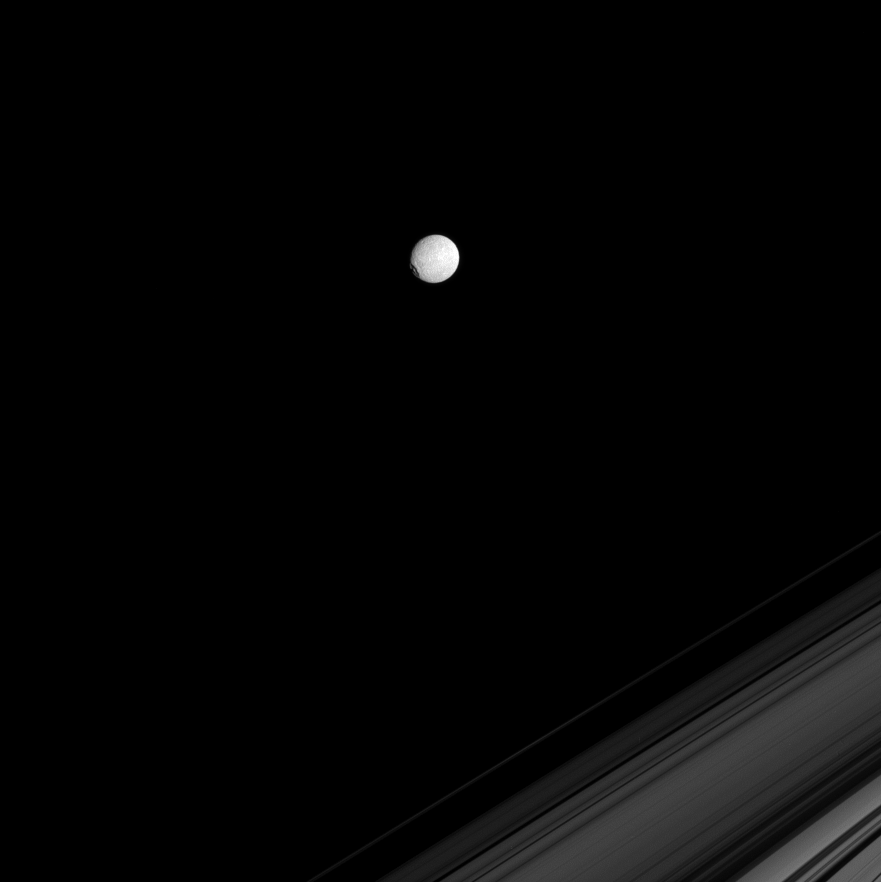

Mimas in Profile

The Cassini spacecraft spies the icy moon Mimas on the far side of Saturn’s rings. The large crater Herschel gives the moon a flattened profile on its leading hemisphere, at left.

This view looks toward the Saturn-facing side of Mimas (396 kilometers, or 246 miles across). North is up and rotated 30 degrees to the left.

This view looks toward the unilluminated side of the rings from about 2 degrees above the ringplane. The image was taken in visible green light with the Cassini spacecraft narrow-angle camera on Aug. 22, 2008. The view was acquired at a distance of approximately 1.3 million kilometers (831,000 miles) from Mimas and at a Sun-Mimas-spacecraft, or phase, angle of 16 degrees. Image scale is 8 kilometers (5 miles) per pixel.

The Cassini-Huygens mission is a cooperative project of NASA, the European Space Agency and the Italian Space Agency. The Jet Propulsion Laboratory, a division of the California Institute of Technology in Pasadena, manages the mission for NASA’s Science Mission Directorate, Washington, D.C. The Cassini orbiter and its two onboard cameras were designed, developed and assembled at JPL. The imaging operations center is based at the Space Science Institute in Boulder, Colo.

Credit: NASA/JPL/Space Science Institute